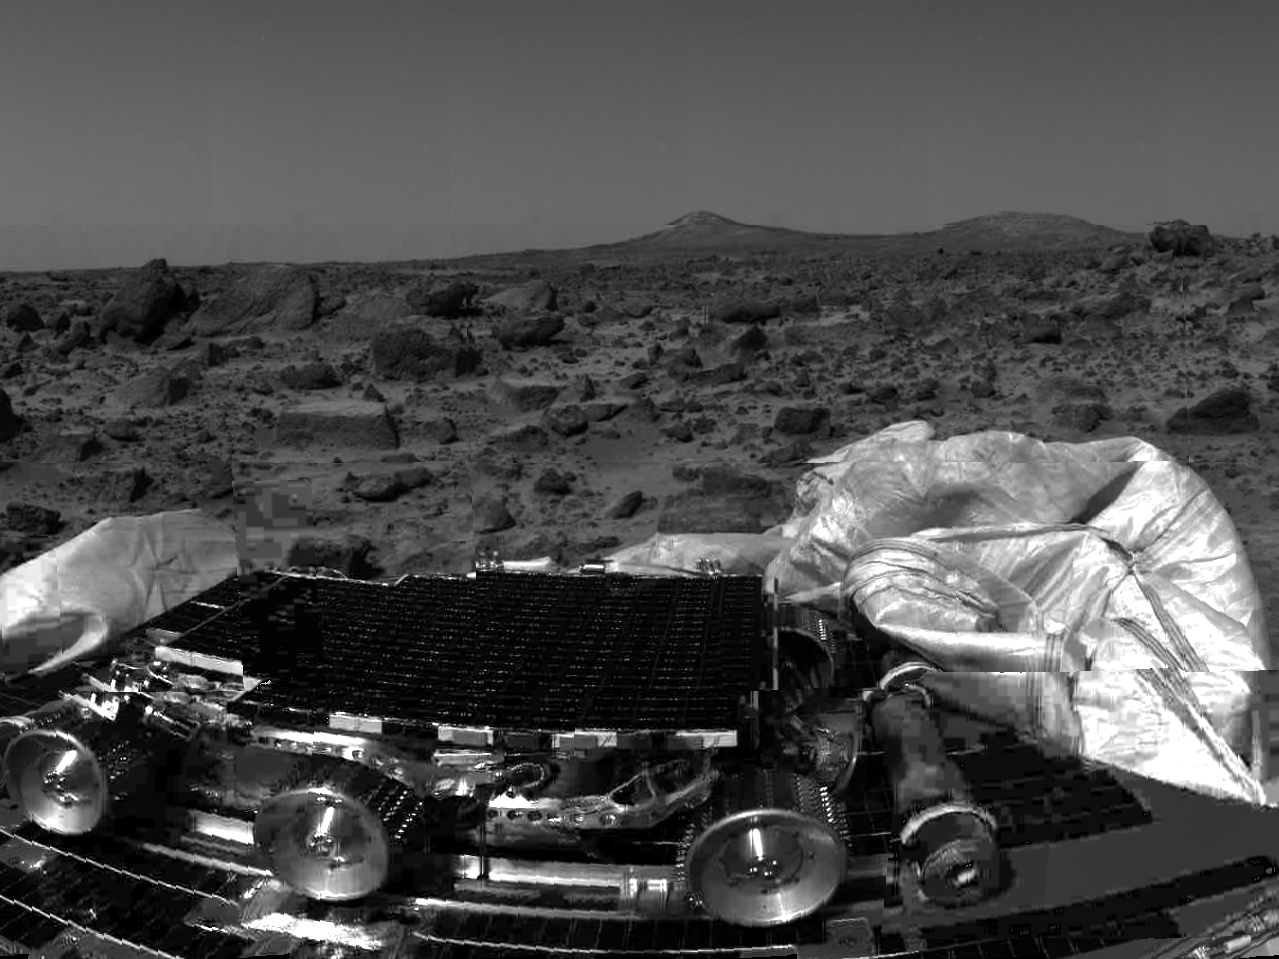

Sojourner & Terrain

The undeployed Sojourner rover is seen still latched to a lander petal in this image, taken by the Imager for Mars Pathfinder (IMP) on Sol 1, the lander’s first day on Mars. Portions of a petal and deflated airbag are in the foreground. The rectangular rock at center has been dubbed “Flat Top,” and may be a possible object of study for Sojourner’s Alpha Proton X-Ray Spectrometer (APXS) instrument. The two hills in the distance, approximately one to two kilometers away, have been dubbed the “Twin Peaks” and are of great interest to Pathfinder scientists as objects of future study.

Mars Pathfinder was developed and managed by the Jet Propulsion Laboratory (JPL) for the National Aeronautics and Space Administration. The Imager for Mars Pathfinder (IMP) was developed by the University of Arizona Lunar and Planetary Laboratory under contract to JPL. Peter Smith is the Principal Investigator.

Photojournal note: Sojourner spent 83 days of a planned seven-day mission exploring the Martian terrain, acquiring images, and taking chemical, atmospheric and other measurements. The final data transmission received from Pathfinder was at 10:23 UTC on September 27, 1997. Although mission managers tried to restore full communications during the following five months, the successful mission was terminated on March 10, 1998.

Credit: NASA/JPL